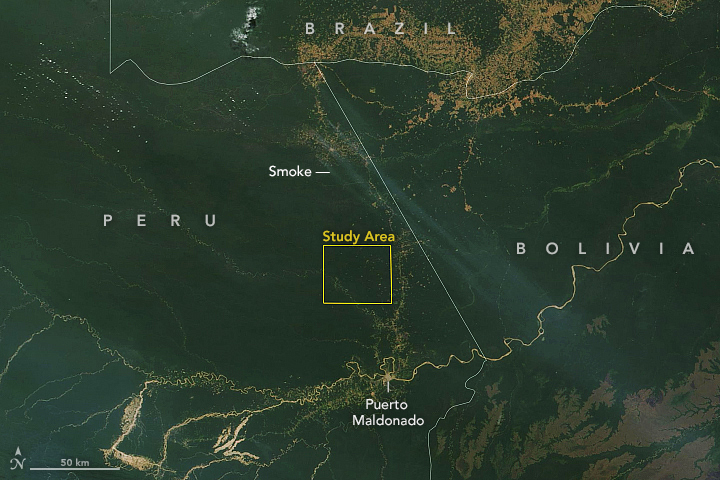

NASA Terra Satellite Sees Amazon Fires in Peru

This satellite image, taken by NASA’s Earth-observing Terra satellite on Aug. 18, 2019, shows the ECOSTRESS study area in the Amazon Basin and smoke from active fires in the rainforest. ECOSTRESS also captured an image of the Amazon rainforest, PIA23432, revealing water-stressed and non-stressed forest in the area. The water-stressed areas of the forest look as green and healthy as these cooler areas, making them invisible except to a radiometer that can measure thermal infrared energy from the surface.

Credit: NASA/JPL-Caltech/Earth Observatory